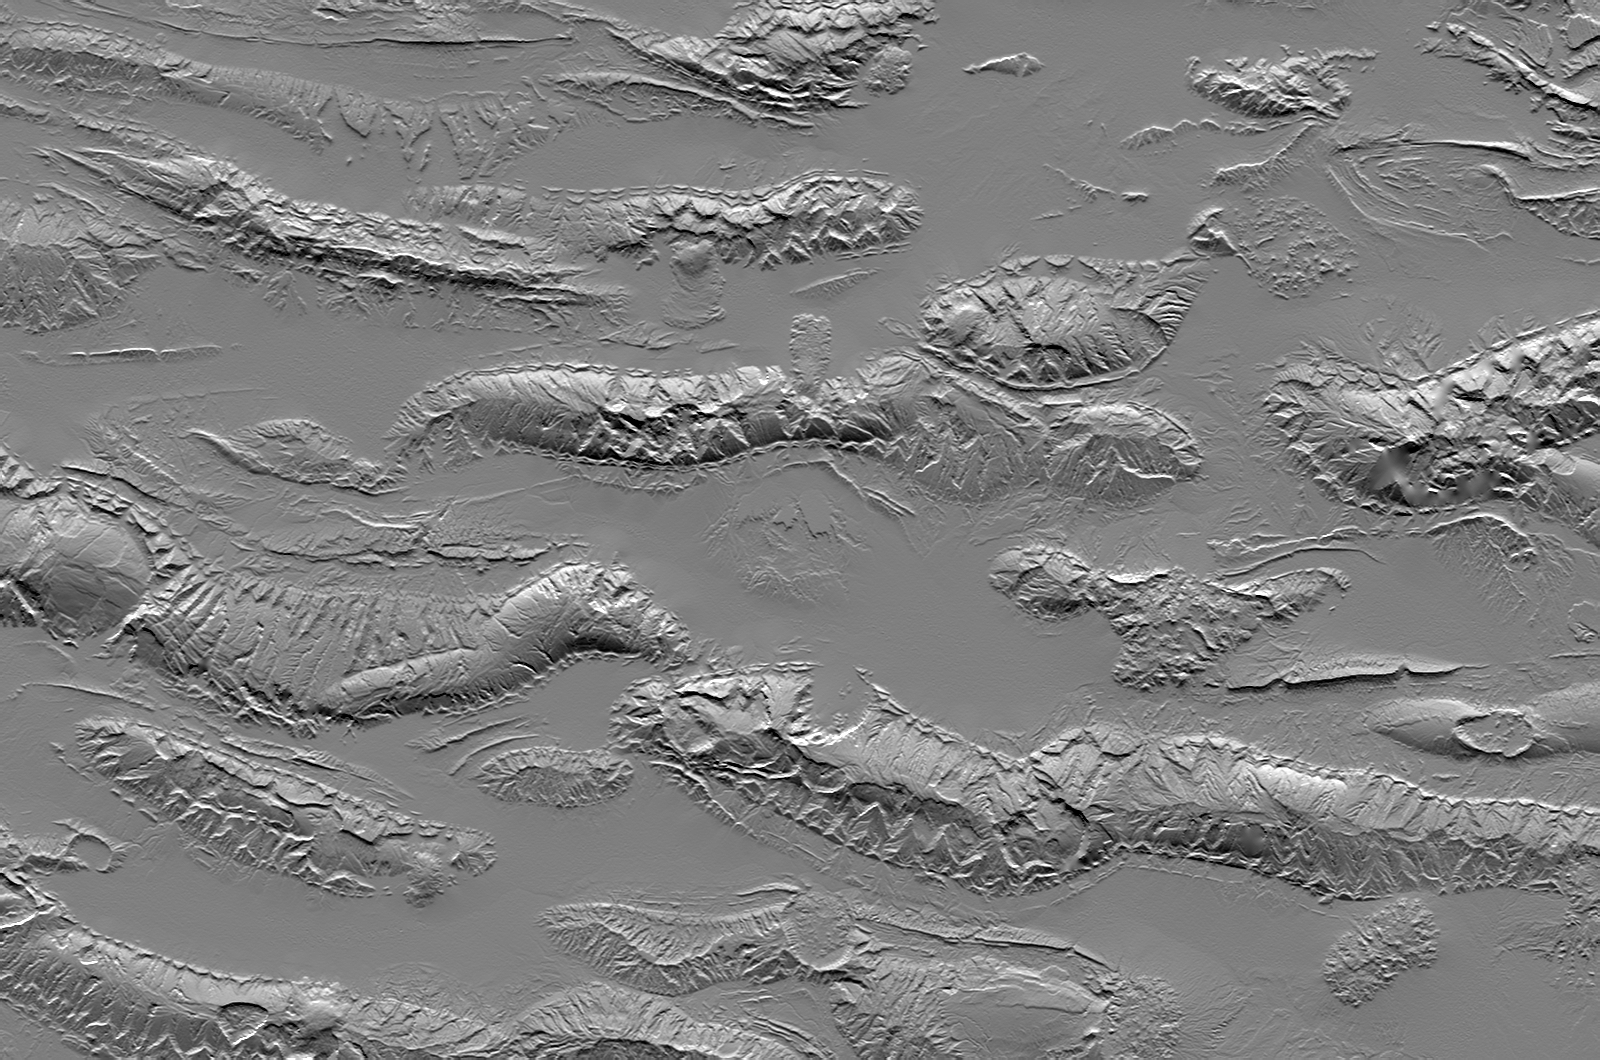

Zagros Mountains, Iran, SRTM Shaded Relief

The Zagros Mountains in Iran offer a visually stunning topographic display of geologic structure in layered sedimentary rocks. This scene is nearly 100 kilometers (62 miles) wide but is only a small part of similar terrain that covers much of southern Iran. This area is actively undergoing crustal shortening, as global tectonics moves Arabia toward Asia. Consequently, layers of sedimentary rock are folding much like a carpet will fold if pushed. The convex upward folds create structures called anticlines, which are prominently seen here. The convex downward folds (between the anticlines) create structures called synclines, which are mostly buried and hidden by sediments eroding off the anticlines. Layers having differing erosional resistance create distinctive patterns, often sawtooth triangular facets, that encircle the anticlines. Local relief between the higher mountain ridges and their intervening valleys is about 1200 meters (about 4000 feet).

Salt extrusions and salt “glaciers” are another set of geologic features readily evident in the topography. Salt deposits, likely created by the evaporation of an ancient inland sea, were buried by the sediments that now make up the layers of the anticlines and synclines. But salt is less dense than most other rocks, so it tends to migrate upward through Earth’s crust in vertical columns called “diapirs.” The compressive folding process has probably facilitated the formation of these diapirs, and the diapirs, in turn, are probably enhancing some anticlines by “inflating” them with salt. Where the diapirs reach the surface, the salt extrudes, much like lava from a volcano, and the salt flows. Two prominent salt flows are evident in the same valley, leaking from neighboring anticlines, just north of the scene center.

This shaded relief image was created directly from an SRTM elevation model by computing topographic slope in the north-south direction. Northern slopes appear bright and southern slopes appear dark.

Elevation data used in this image were acquired by the Shuttle Radar Topography Mission (SRTM) aboard the Space Shuttle Endeavour, launched on February 11, 2000. SRTM used the same radar instrument that comprised the Spaceborne Imaging Radar-C/X-Band Synthetic Aperture Radar (SIR-C/X-SAR) that flew twice on the Space Shuttle Endeavour in 1994. SRTM was designed to collect three-dimensional measurements of the Earth’s surface. To collect the 3-D data, engineers added a 60-meter-long (200-foot) mast, installed additional C-band and X-band antennas, and improved tracking and navigation devices. The mission is a cooperative project between the National Aeronautics and Space Administration (NASA), the National Geospatial-Intelligence Agency (NGA) of the U.S. Department of Defense (DoD), and the German and Italian space agencies. It is managed by NASA’s Jet Propulsion Laboratory, Pasadena, Calif., for NASA’s Earth Science Enterprise, Washington, D.C.

Size: 98.1 kilometers (60.8 miles) by 148.1 kilometers (91.8 miles)
Location: 27.3 degrees North latitude, 54.5 degrees East longitude
Orientation: North toward the top
Image Data: Shaded SRTM elevation model
Date Acquired: February 2000

Credit: NASA/JPL/NIMA